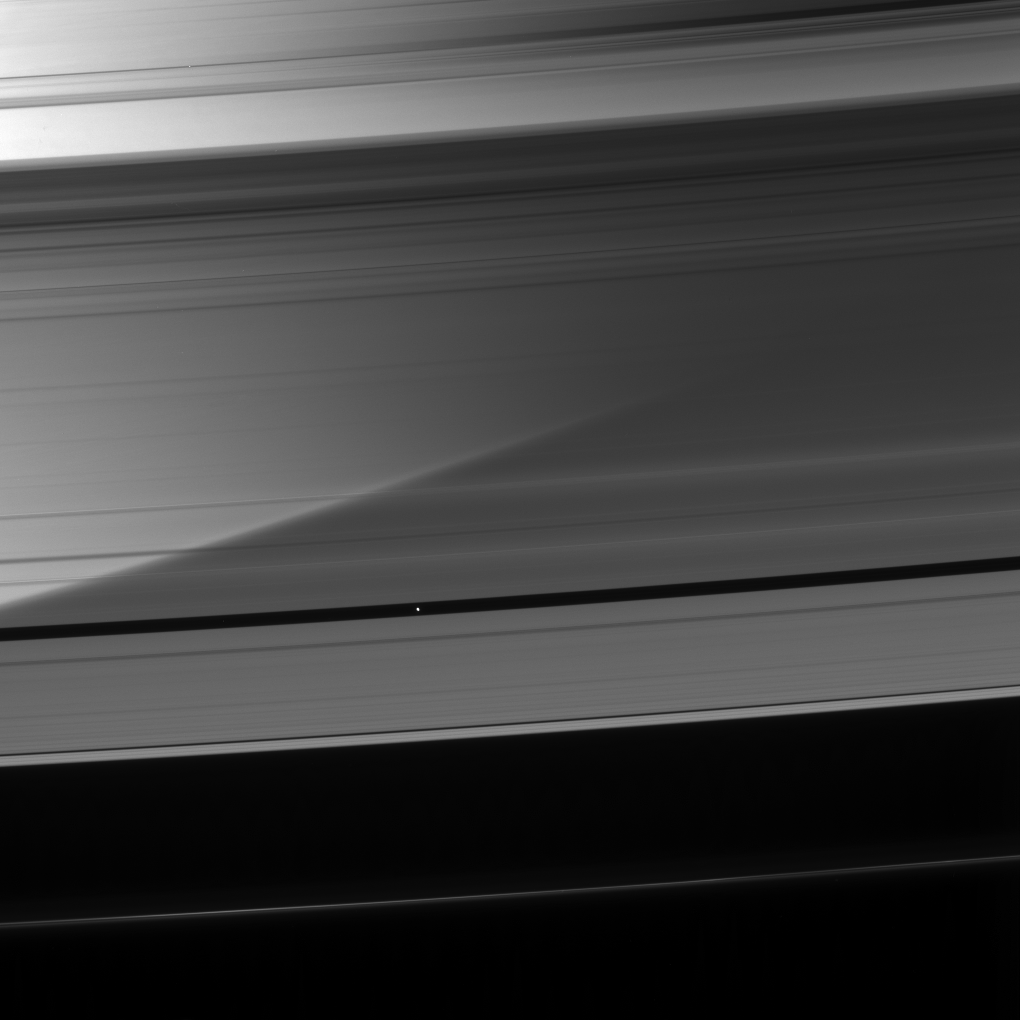

A-Ring Odyssey

Immense Saturn is visible through the A ring as Pan coasts along its private corridor.

This view looks toward the unilluminated side of the rings from about 24 degrees above the ringplane. Pan (26 kilometers, or 16 miles across) drifts through the Encke Gap (325 kilometers, or 200 miles wide).

The image was taken in visible light with the Cassini spacecraft narrow-angle camera on May 23, 2007 at a distance of approximately 1.6 million kilometers (1 million miles) from Pan. Image scale is 10 kilometers (6 miles) per pixel.

The Cassini-Huygens mission is a cooperative project of NASA, the European Space Agency and the Italian Space Agency. The Jet Propulsion Laboratory, a division of the California Institute of Technology in Pasadena, manages the mission for NASA’s Science Mission Directorate, Washington, D.C. The Cassini orbiter and its two onboard cameras were designed, developed and assembled at JPL. The imaging operations center is based at the Space Science Institute in Boulder, Colo.

Credit: NASA/JPL/Space Science Institute